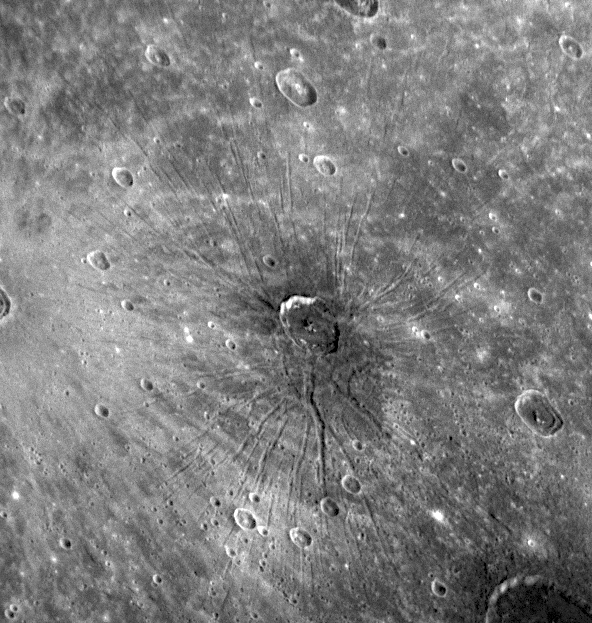

Mercury’s First Fossae

“The spider” now has an official name: Pantheon Fossae. As first presented at the NASA press conference on January 30 (see PIA10397), when MESSENGER flew by Mercury on January 14, 2008, the Mercury Dual Imaging System (MDIS) snapped images of an intriguing and previously unknown feature on the surface of Mercury. Near the center of the Caloris basin, a set of troughs (called graben by geologists) was observed to radiate outward in a pattern unlike anything ever seen on Mercury. The Science Team nicknamed this unique feature “the spider.” The International Astronomical Union (IAU) recently approved the official name of Pantheon Fossae, as detailed in the MESSENGER press release issued last week.

The word fossa is Latin and means trench. The term is used in planetary geology to name features that are long, narrow, shallow depressions. Fossae, the plural of fossa, have been named on planetary bodies including Mars, Venus, and the Moon, but Pantheon Fossae are the first to be named on Mercury. The name is taken from the Pantheon in Rome, an ancient temple with a classic domed roof. The dome of the Pantheon has a series of sunken panels that radiate from a central circular opening at the top of the dome, and Mercury’s Pantheon Fossae is reminiscent of this pattern. Consequently, the crater near the center of Pantheon Fossae is now named Apollodorus, who is credited by some as being the architect of the Pantheon. Apollodorus, shown in the middle of this Narrow Angle Camera (NAC) image, has a diameter of 41 kilometers (25 miles). MESSENGER scientists are debating whether Apollodorus played a role in the formation of Pantheon Fossae or whether the crater is simply from a later impact that occurred close to the center of the radial pattern.

Image Mission Elapsed Time (MET): 108828901

These images are from MESSENGER, a NASA Discovery mission to conduct the first orbital study of the innermost planet, Mercury. For information regarding the use of images, see the MESSENGER image use policy.

Credit: NASA/Johns Hopkins University Applied Physics Laboratory/Carnegie Institution of Washington